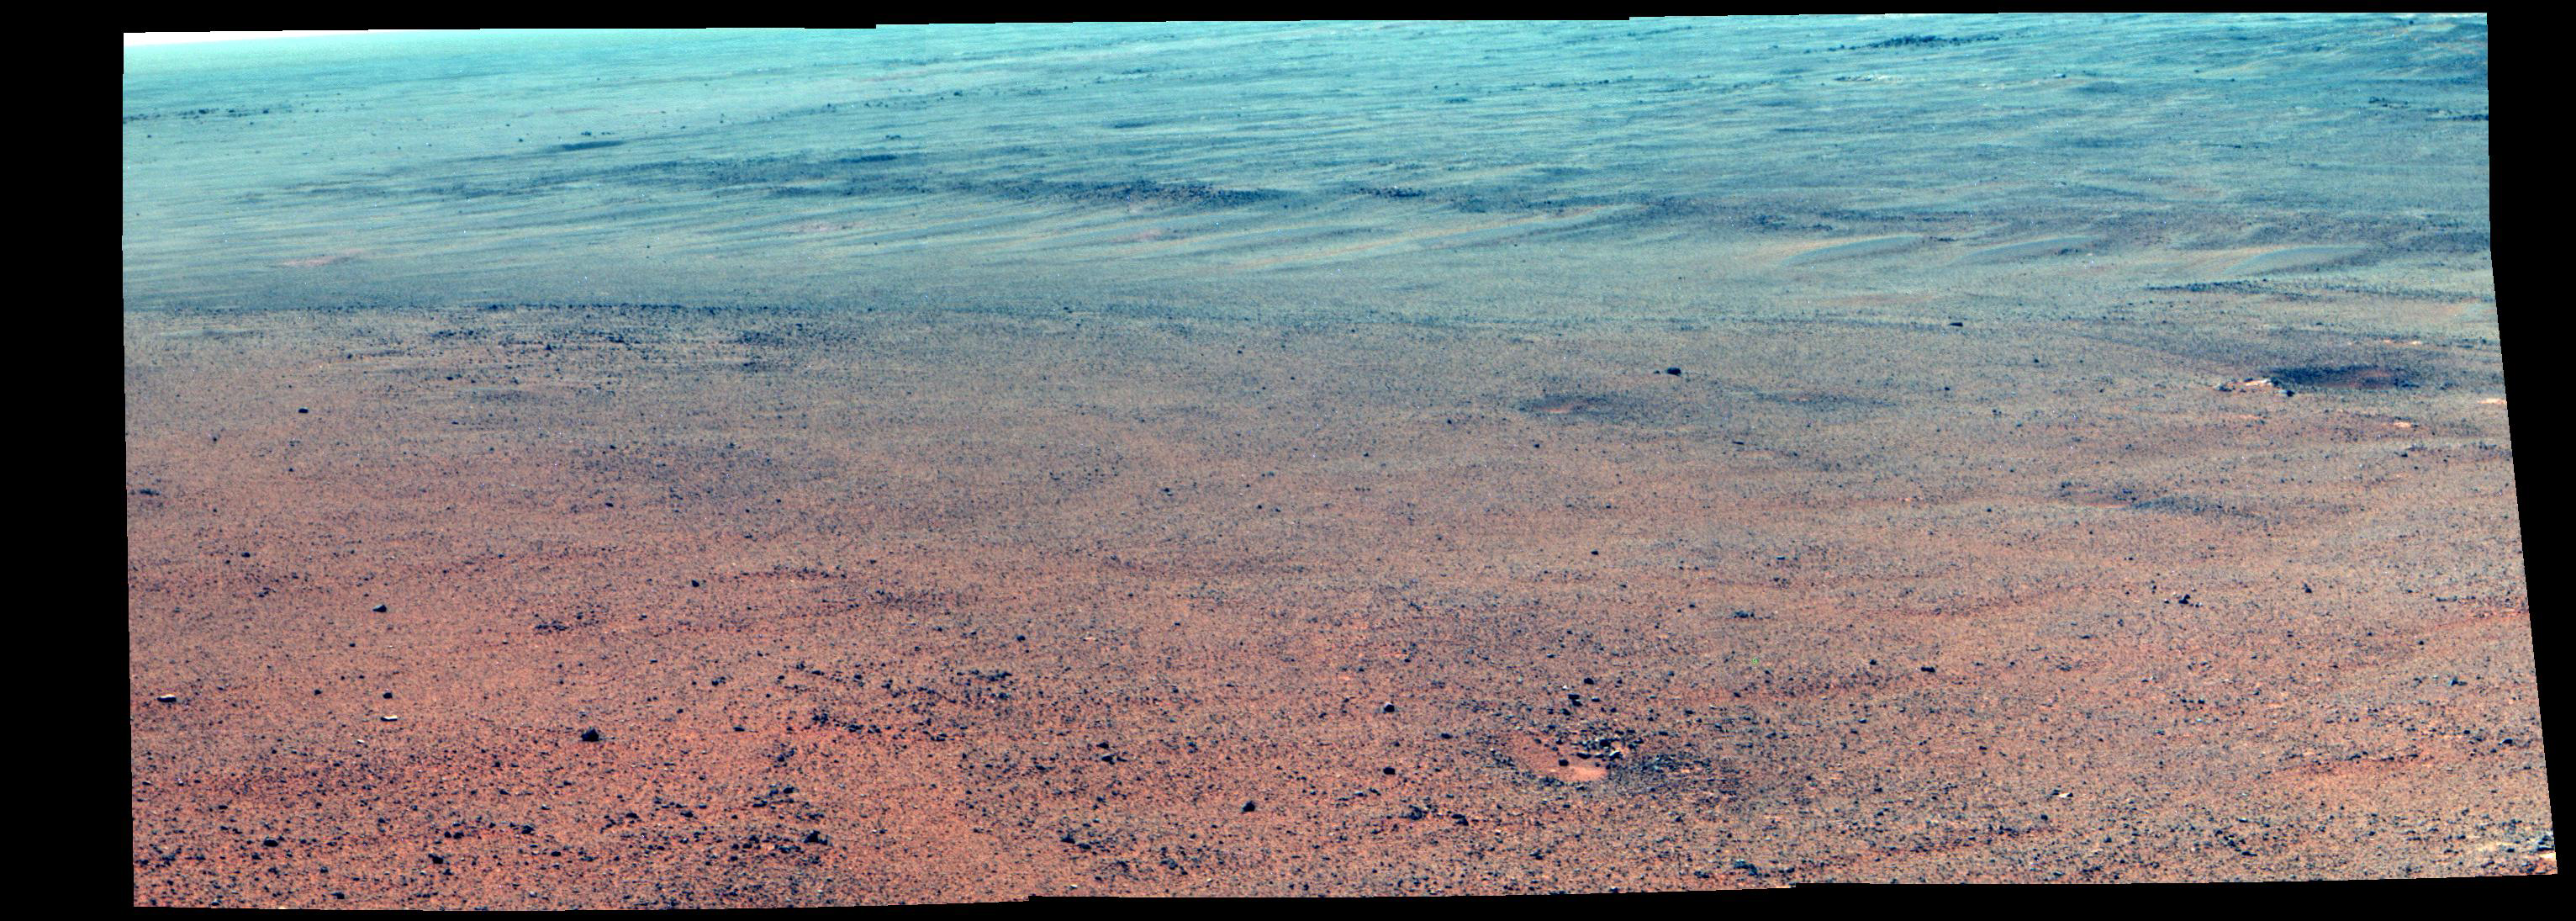

Martian Rocks Lining Possible Ancient Channel (Enhanced Color)

NASA’s Mars Exploration Rover Opportunity took the component images of this enhanced-color scene during the mission’s “walkabout” survey of an area just above the top of “Perseverance Valley,” in preparation for driving down the valley.

The location is just outside the crest line of the western rim of Endeavour Crater, looking toward the northwest. The rim crest at the top of Perseverance Valley is off the scene to the right. A swath across the top half of the image is lined with dark rocks, especially on the far side. The swath runs east-west, and one possible history under investigation is that it was a channel into a lake perched against the edge of the crater billions of years ago. Another hypothesis is that the linear pattern of the rock piles is related to radial fractures from the impact that excavated Endeavour Crater. One goal of the walkabout is to determine whether a close look at the rocks will provide clues to the history of the site.

For scale, the width of the swath near the center of the image is roughly 30 feet (9 meters).

Opportunity’s panoramic camera (Pancam) recorded this scene on June 3, 2017, during the 4,749th Martian day, or sol, of the rover’s work on Mars. The enhanced color helps make differences in surface materials visible. The view merges exposures taken through three of the Pancam’s color filters, centered on wavelengths of 753 nanometers (near-infrared), 535 nanometers (green) and 432 nanometers (violet).

Opportunity and the next-generation Mars rover, Curiosity, plus three active NASA Mars orbiters are part of ambitious robotic exploration to understand Mars, which will continue with NASA missions to be launched in 2018 and 2020. The robotic missions help lead the way for sending humans to Mars in the 2030s. JPL, a division of Caltech in Pasadena, built Opportunity and manages the mission for NASA’s Science Mission Directorate, Washington.

Credit: NASA/JPL-Caltech/Cornell/Arizona State Univ.